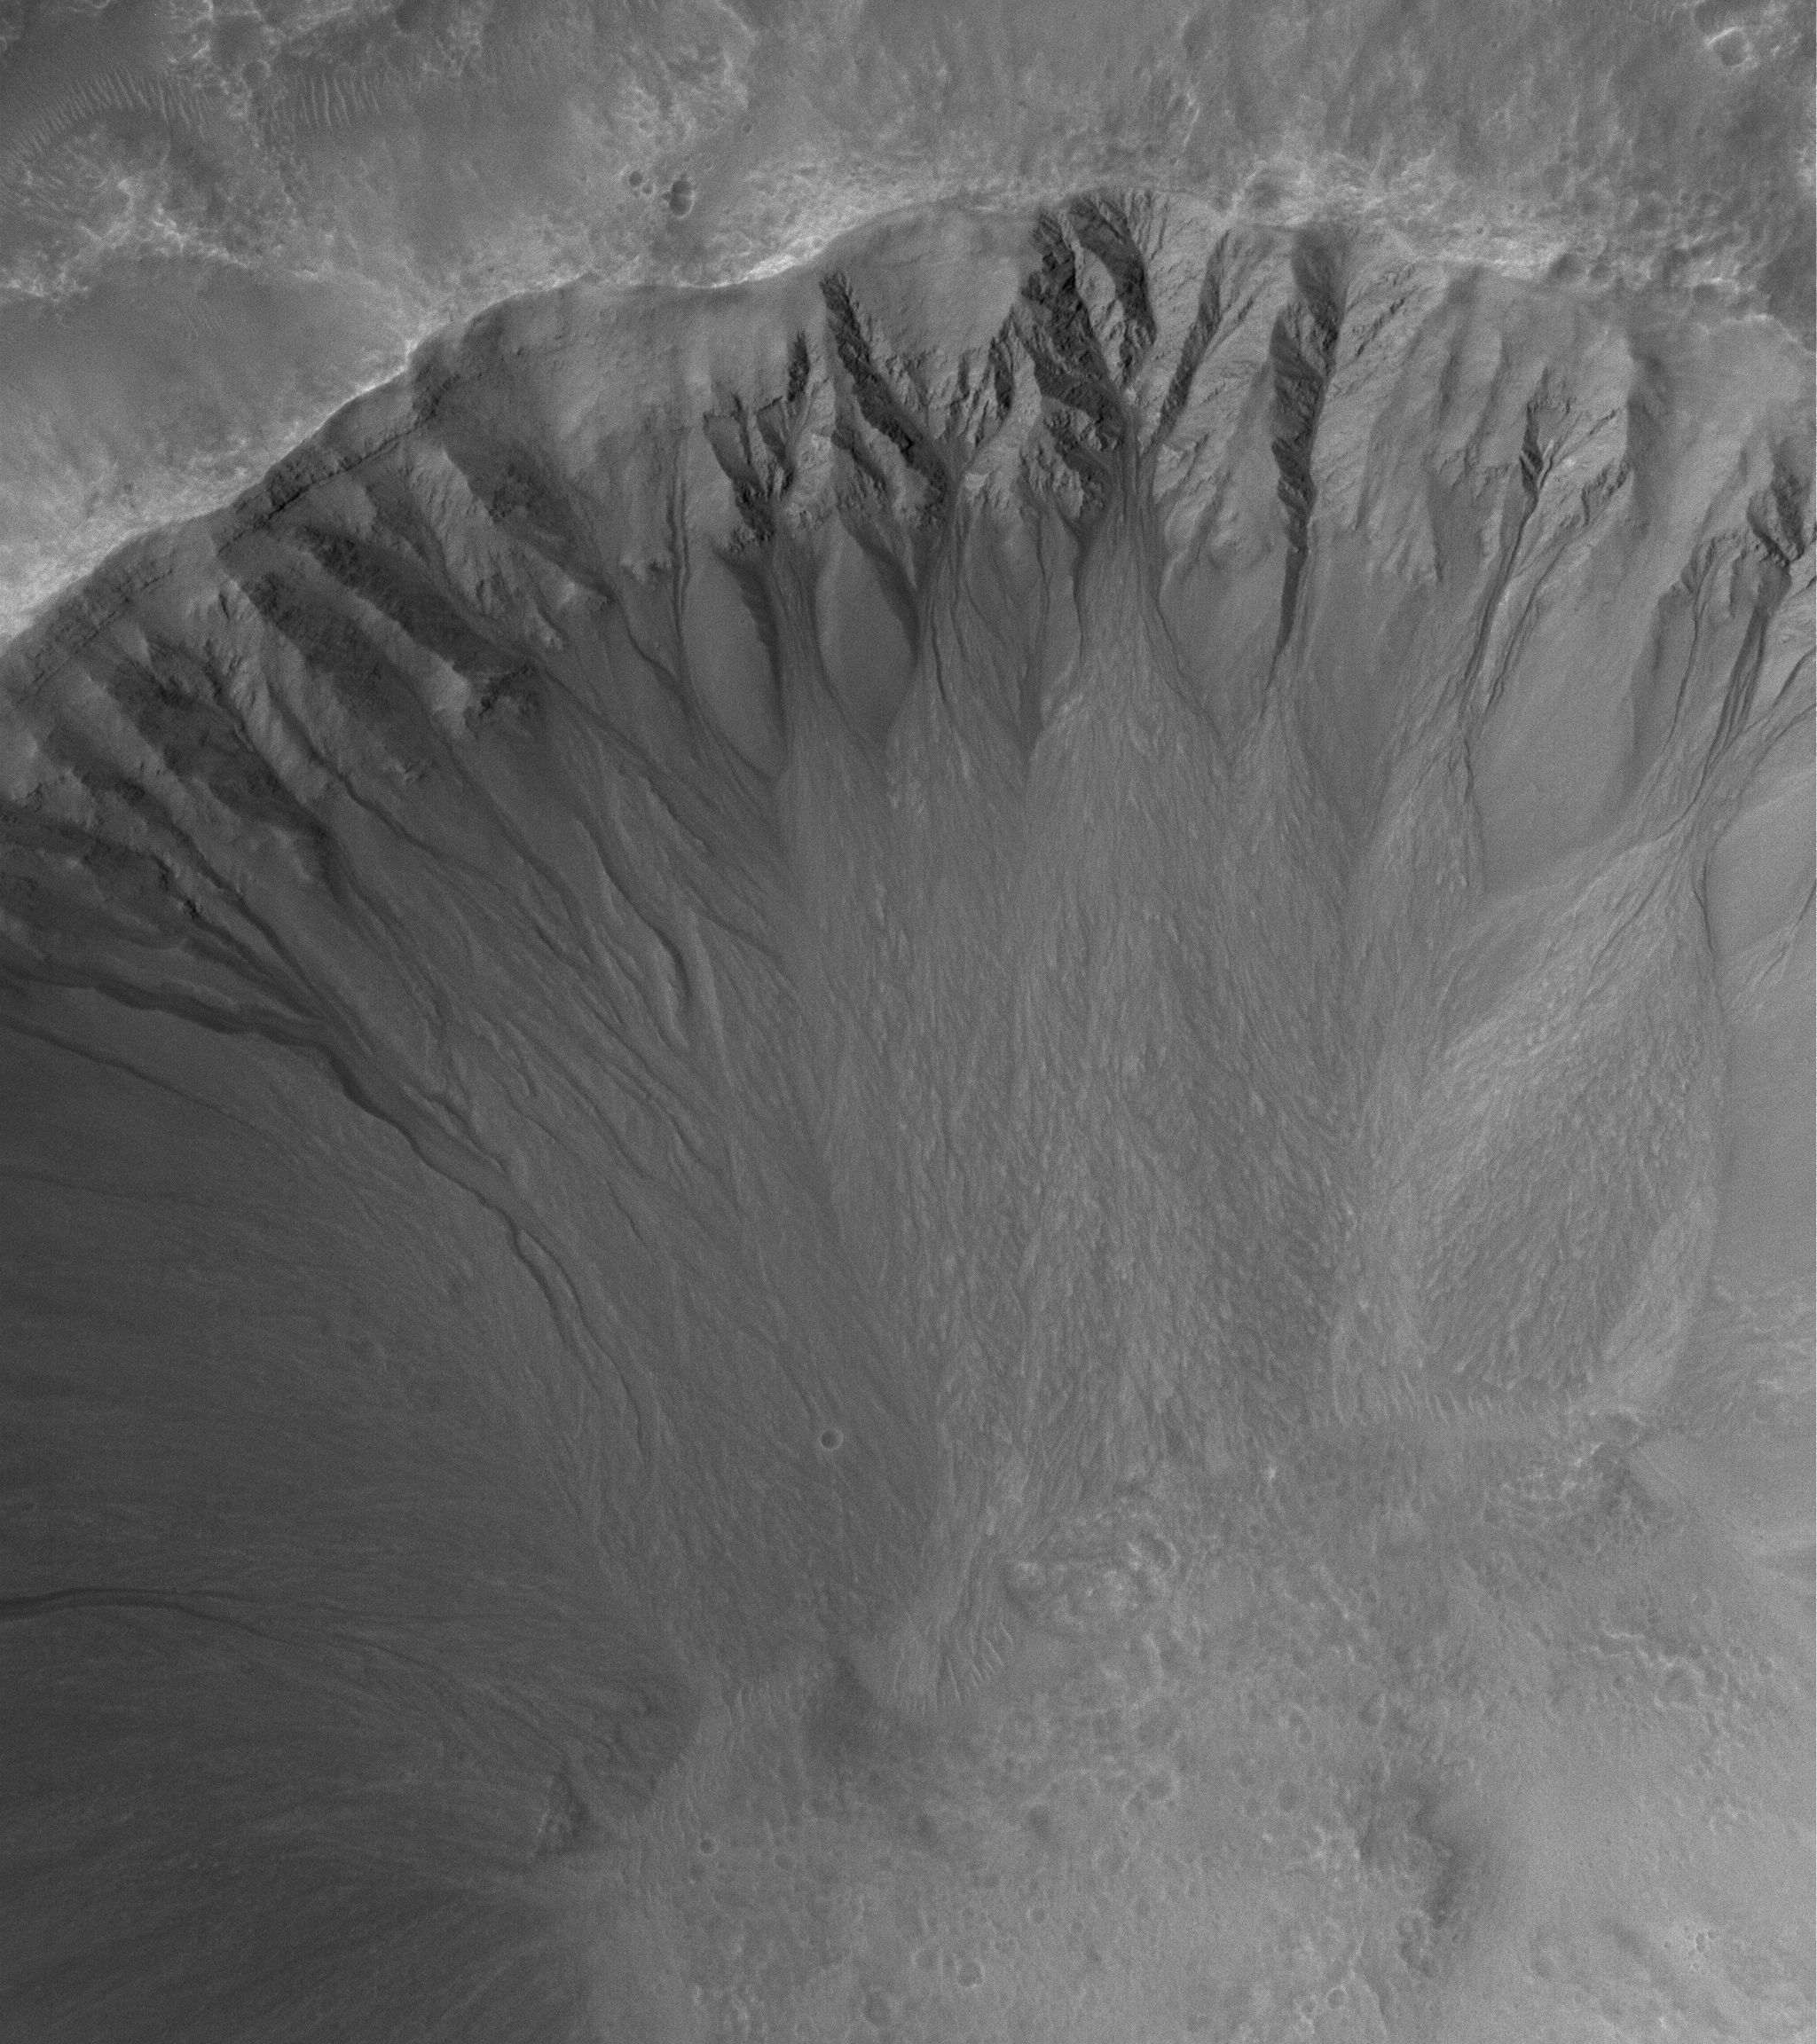

Gullies Galore

27 April 2006
This Mars Global Surveyor (MGS) Mars Orbiter Camera (MOC) image shows an array of gullies in the north-northwest wall of a crater in Terra Cimmeria. These features may have been formed through the interaction of several processes including, but not limited to, mass wasting and/or seepage and runoff of groundwater.

Location near: 33.5°S, 207.2°W
Image width: ~3 km (~1.9 mi)
Illumination from: upper left
Season: Southern Summer

Credit: NASA/JPL/Malin Space Science Systems